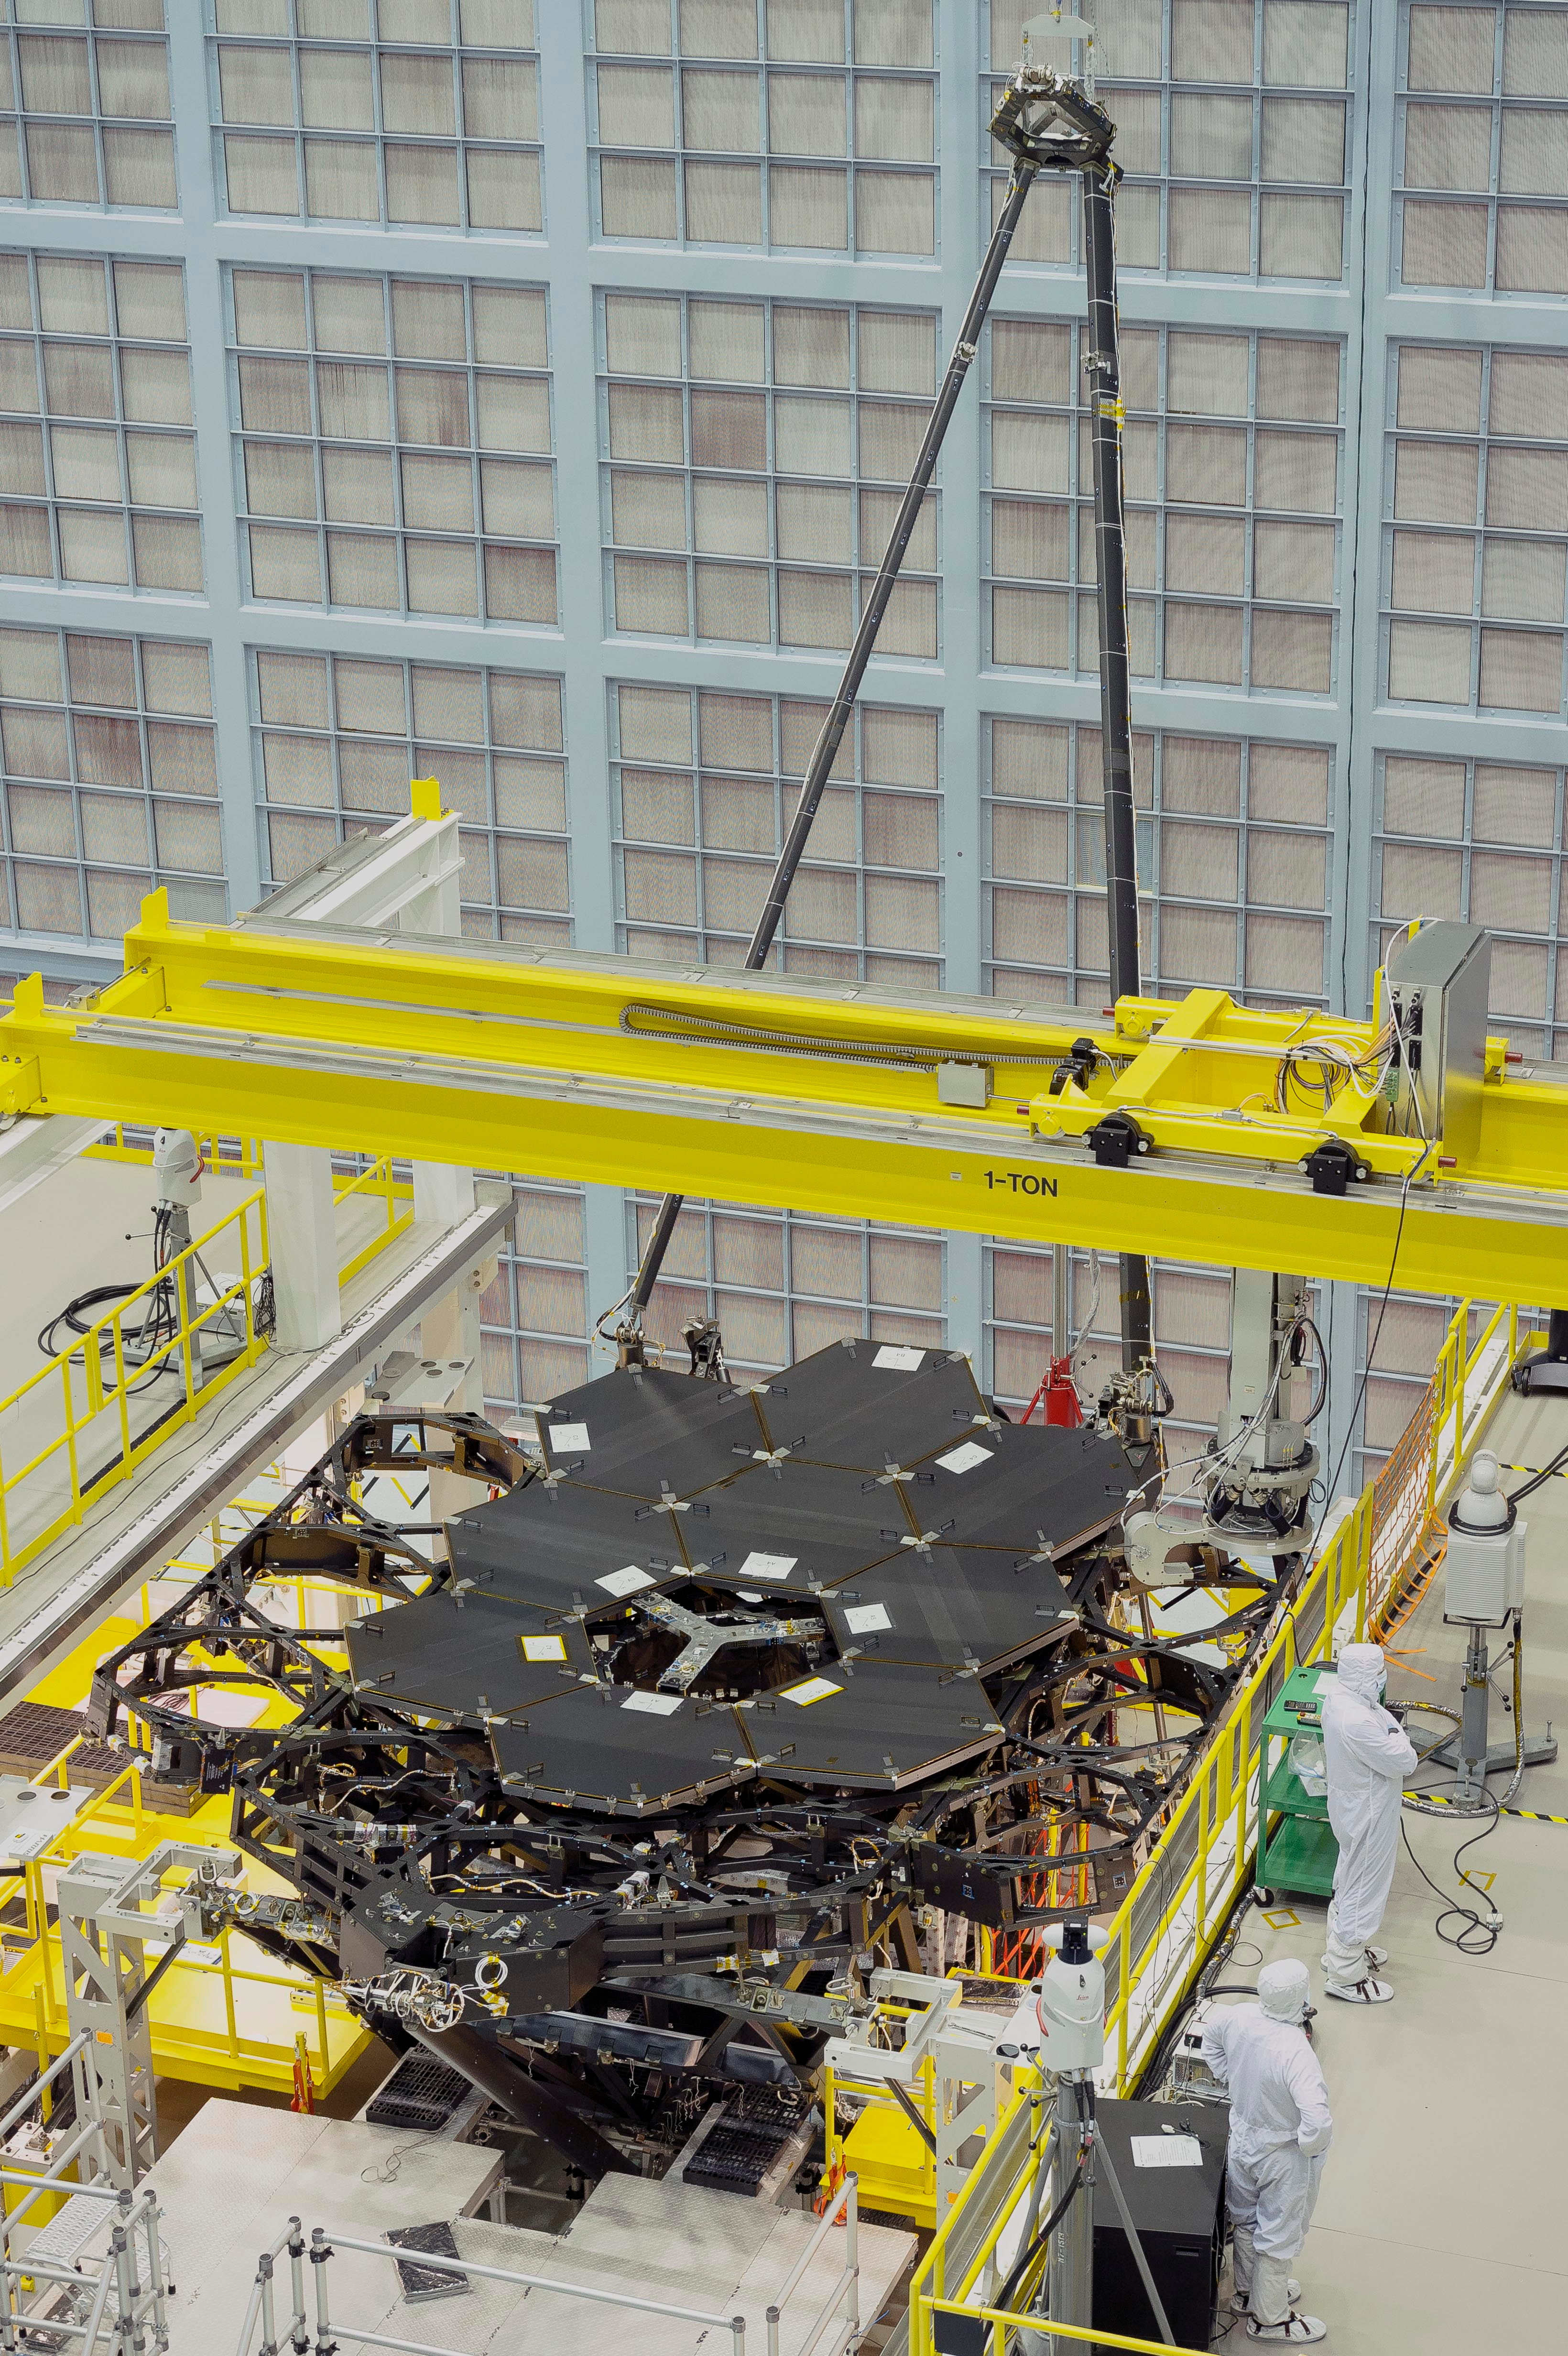

James Webb Space Telescope Mirror Halfway Complete

Inside NASA's Goddard Space Flight Center's massive clean room in Greenbelt, Maryland, the ninth flight mirror was installed onto the telescope structure with a robotic arm. This marks the halfway completion point for the James Webb Space Telescope's segmented primary mirror. Nine of the James Webb Space Telescope's 18 primary flight mirrors have been installed on the telescope structure. This marks the halfway point in the James Webb Space Telescope's primary mirror installation.

Credit: NASA's Goddard Space Flight Center/Chris Gunn